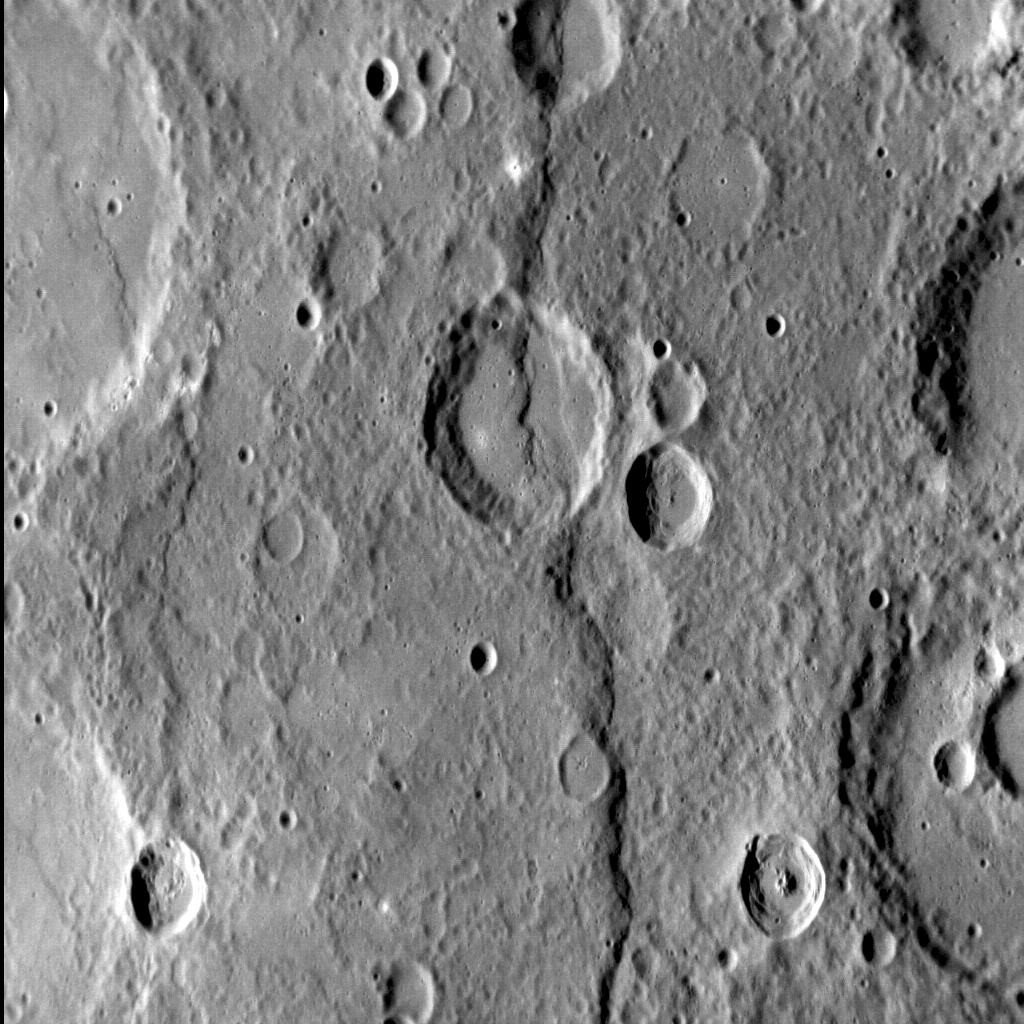

Deformation: Discovery

Although one of Mercury’s largest lobate scarps, Discovery Rupes is by no means an unusual type of landform on the innermost planet. In fact, scarps cover the surface, and are interpreted to be the result of crustal shortening as Mercury’s interior cooled and contracted. In this dramatic view of Discovery Rupes, taken with the Sun low in the sky, the relief along 400-km-long structure can be clearly seen as it cross-cuts Rameau crater.

This image was acquired as a high-resolution targeted observation. Targeted observations are images of a small area on Mercury’s surface at resolutions much higher than the 200-meter/pixel morphology base map. It is not possible to cover all of Mercury’s surface at this high resolution, but typically several areas of high scientific interest are imaged in this mode each week.

Date acquired: September 23, 2013
Image Mission Elapsed Time (MET): 22261149
Image ID: 4875898
Instrument: Narrow Angle Camera (NAC) of the Mercury Dual Imaging System (MDIS)
Center Latitude: -55.0°
Center Longitude: 322.2° E
Resolution: 246 meters/pixel
Scale: The field of view in this image is about 260 km (162 mi.) from top to bottom
Incidence Angle: 66.87°
Emission Angle: 39.74°
Phase Angle: 106.61°
North is to the top left of the image.

The MESSENGER spacecraft is the first ever to orbit the planet Mercury, and the spacecraft’s seven scientific instruments and radio science investigation are unraveling the history and evolution of the Solar System’s innermost planet. MESSENGER acquired over 150,000 images and extensive other data sets. MESSENGER is capable of continuing orbital operations until early 2015.

For information regarding the use of images, see the MESSENGER image use policy.

Credit: NASA/Johns Hopkins University Applied Physics Laboratory/Carnegie Institution of Washington